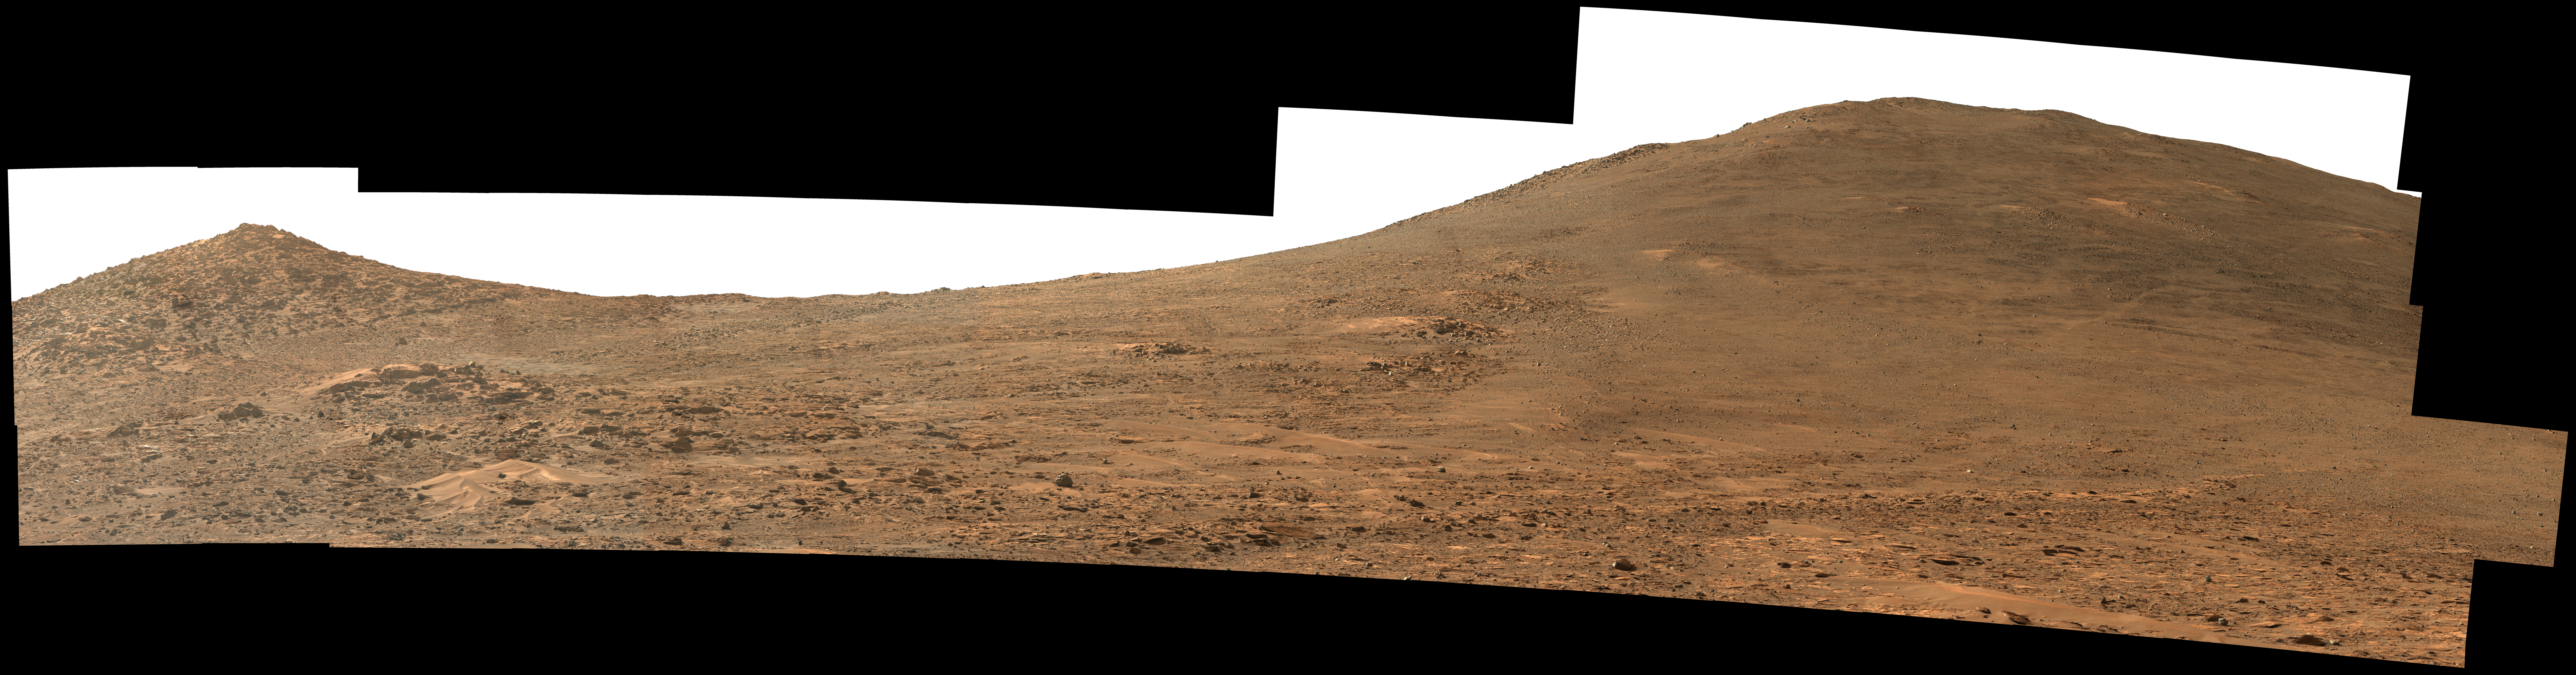

Perseverance Rover’s View Up Crater

Figure A

NASA’s Perseverance Mars rover used its Mastcam-Z instrument to capture this view looking south toward the rim of Jezero Crater. The panorama, which encompasses 80 degrees, is made up of 59 individual images. They were captured on Aug. 4, 2024, the 1,229th Martian day, or sol, of the mission, and stitched together after being sent back to Earth. The color has been enhanced to bring out subtle details.

“Dox Castle,” a region the Perseverance science team wants to visit during the rover’s climb up the crater rim, is about a half-mile (740 meters) away, on the left side of the hill at right. After the exploration of Dox Castle is complete, the rover will continue its climb up the crater rim, taking a route somewhere in between the two hills.

Figure A is a natural color version of the mosaic.

Arizona State University leads the operations of the Mastcam-Z instrument, working in collaboration with Malin Space Science Systems in San Diego, on the design, fabrication, testing, and operation of the cameras, and in collaboration with the Niels Bohr Institute of the University of Copenhagen on the design, fabrication, and testing of the calibration targets.

A key objective for Perseverance’s mission on Mars is astrobiology, including the search for signs of ancient microbial life. The rover will characterize the planet’s geology and past climate, pave the way for human exploration of the Red Planet, and be the first mission to collect and cache Martian rock and regolith (broken rock and dust).

Credit: NASA/JPL-Caltech/ASU/MSSS